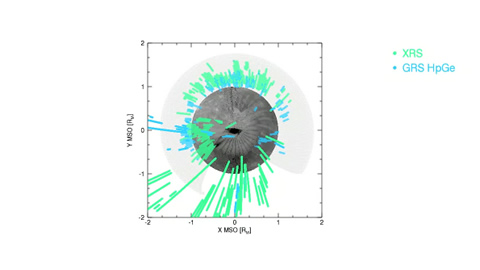

Movie of Mercury’s Magnetic Equator Versus Longitude

This movie shows the locations at which energetic electrons were detected by MESSENGER between March 24 and June 3, 2011. In the coordinate system used (known as the Mercury solar orbital, or MSO, coordinates), the Sun is always in a fixed direction (here +X-axis). The events are well distributed in local time, but most are seen when the spacecraft is in the northern hemisphere. MESSENGER’s X-ray Spectrometer (XRS) responds to electrons initially with lower energies but in a manner analogous to the GRS.

The MESSENGER spacecraft is the first ever to orbit the planet Mercury, and the spacecraft’s seven scientific instruments and radio science investigation are unraveling the history and evolution of the Solar System’s innermost planet. Visit the Why Mercury? section of this website to learn more about the key science questions that the MESSENGER mission is addressing.

Date Presented: June 16, 2011, at a NASA press conference
Instrument: Gamma-ray Spectrometer (GRS) and the X-ray Spectrometer (XRS)

These images are from MESSENGER, a NASA Discovery mission to conduct the first orbital study of the innermost planet, Mercury. For information regarding the use of images, see the MESSENGER image use policy.

Credit: NASA/Johns Hopkins University Applied Physics Laboratory/Carnegie Institution of Washington